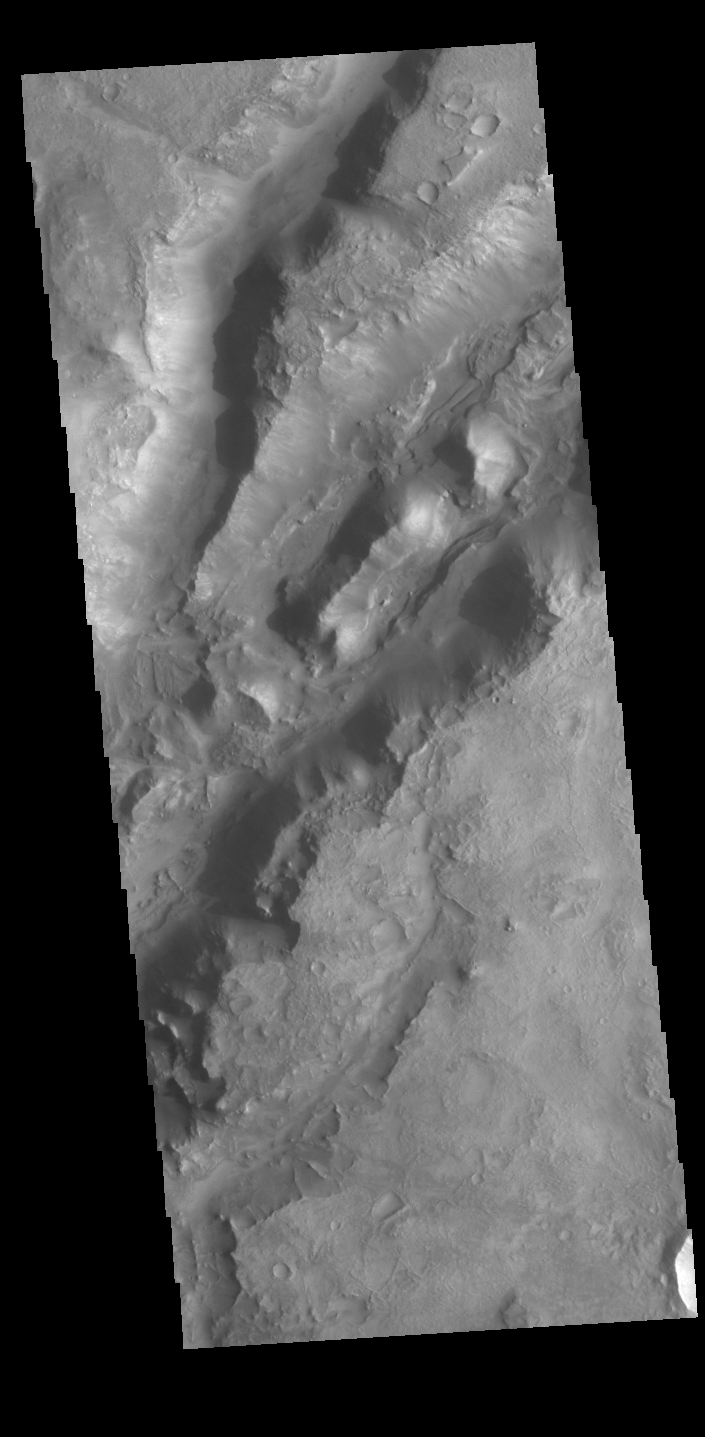

Nili Fossae

The linear depressions in today’s VIS image are part of Nili Fossae. Nili Fossae is a collection of curved faults and down-dropped blocks of crust between the faults called graben. The graben lie northeast of the large volcano Syrtis Major and northwest of the ancient impact basin Isidis Planitia. Graben are formed by extension of the crust and faulting. When large amounts of pressure or tension are applied to rocks on timescales that are fast enough that the rock cannot respond by deforming, the rock breaks along faults. In the case of a graben, two parallel faults are formed by extension of the crust and the rock in between the faults drops downward into the space created by the extension. The crustal deformation in this region was in response to the basin forming event that created Isidis Planitia. The Nili Fossae graben arc around the northwestern edge of the planitia. The graben occur in many different widths.

Credit: NASA/JPL-Caltech/ASU